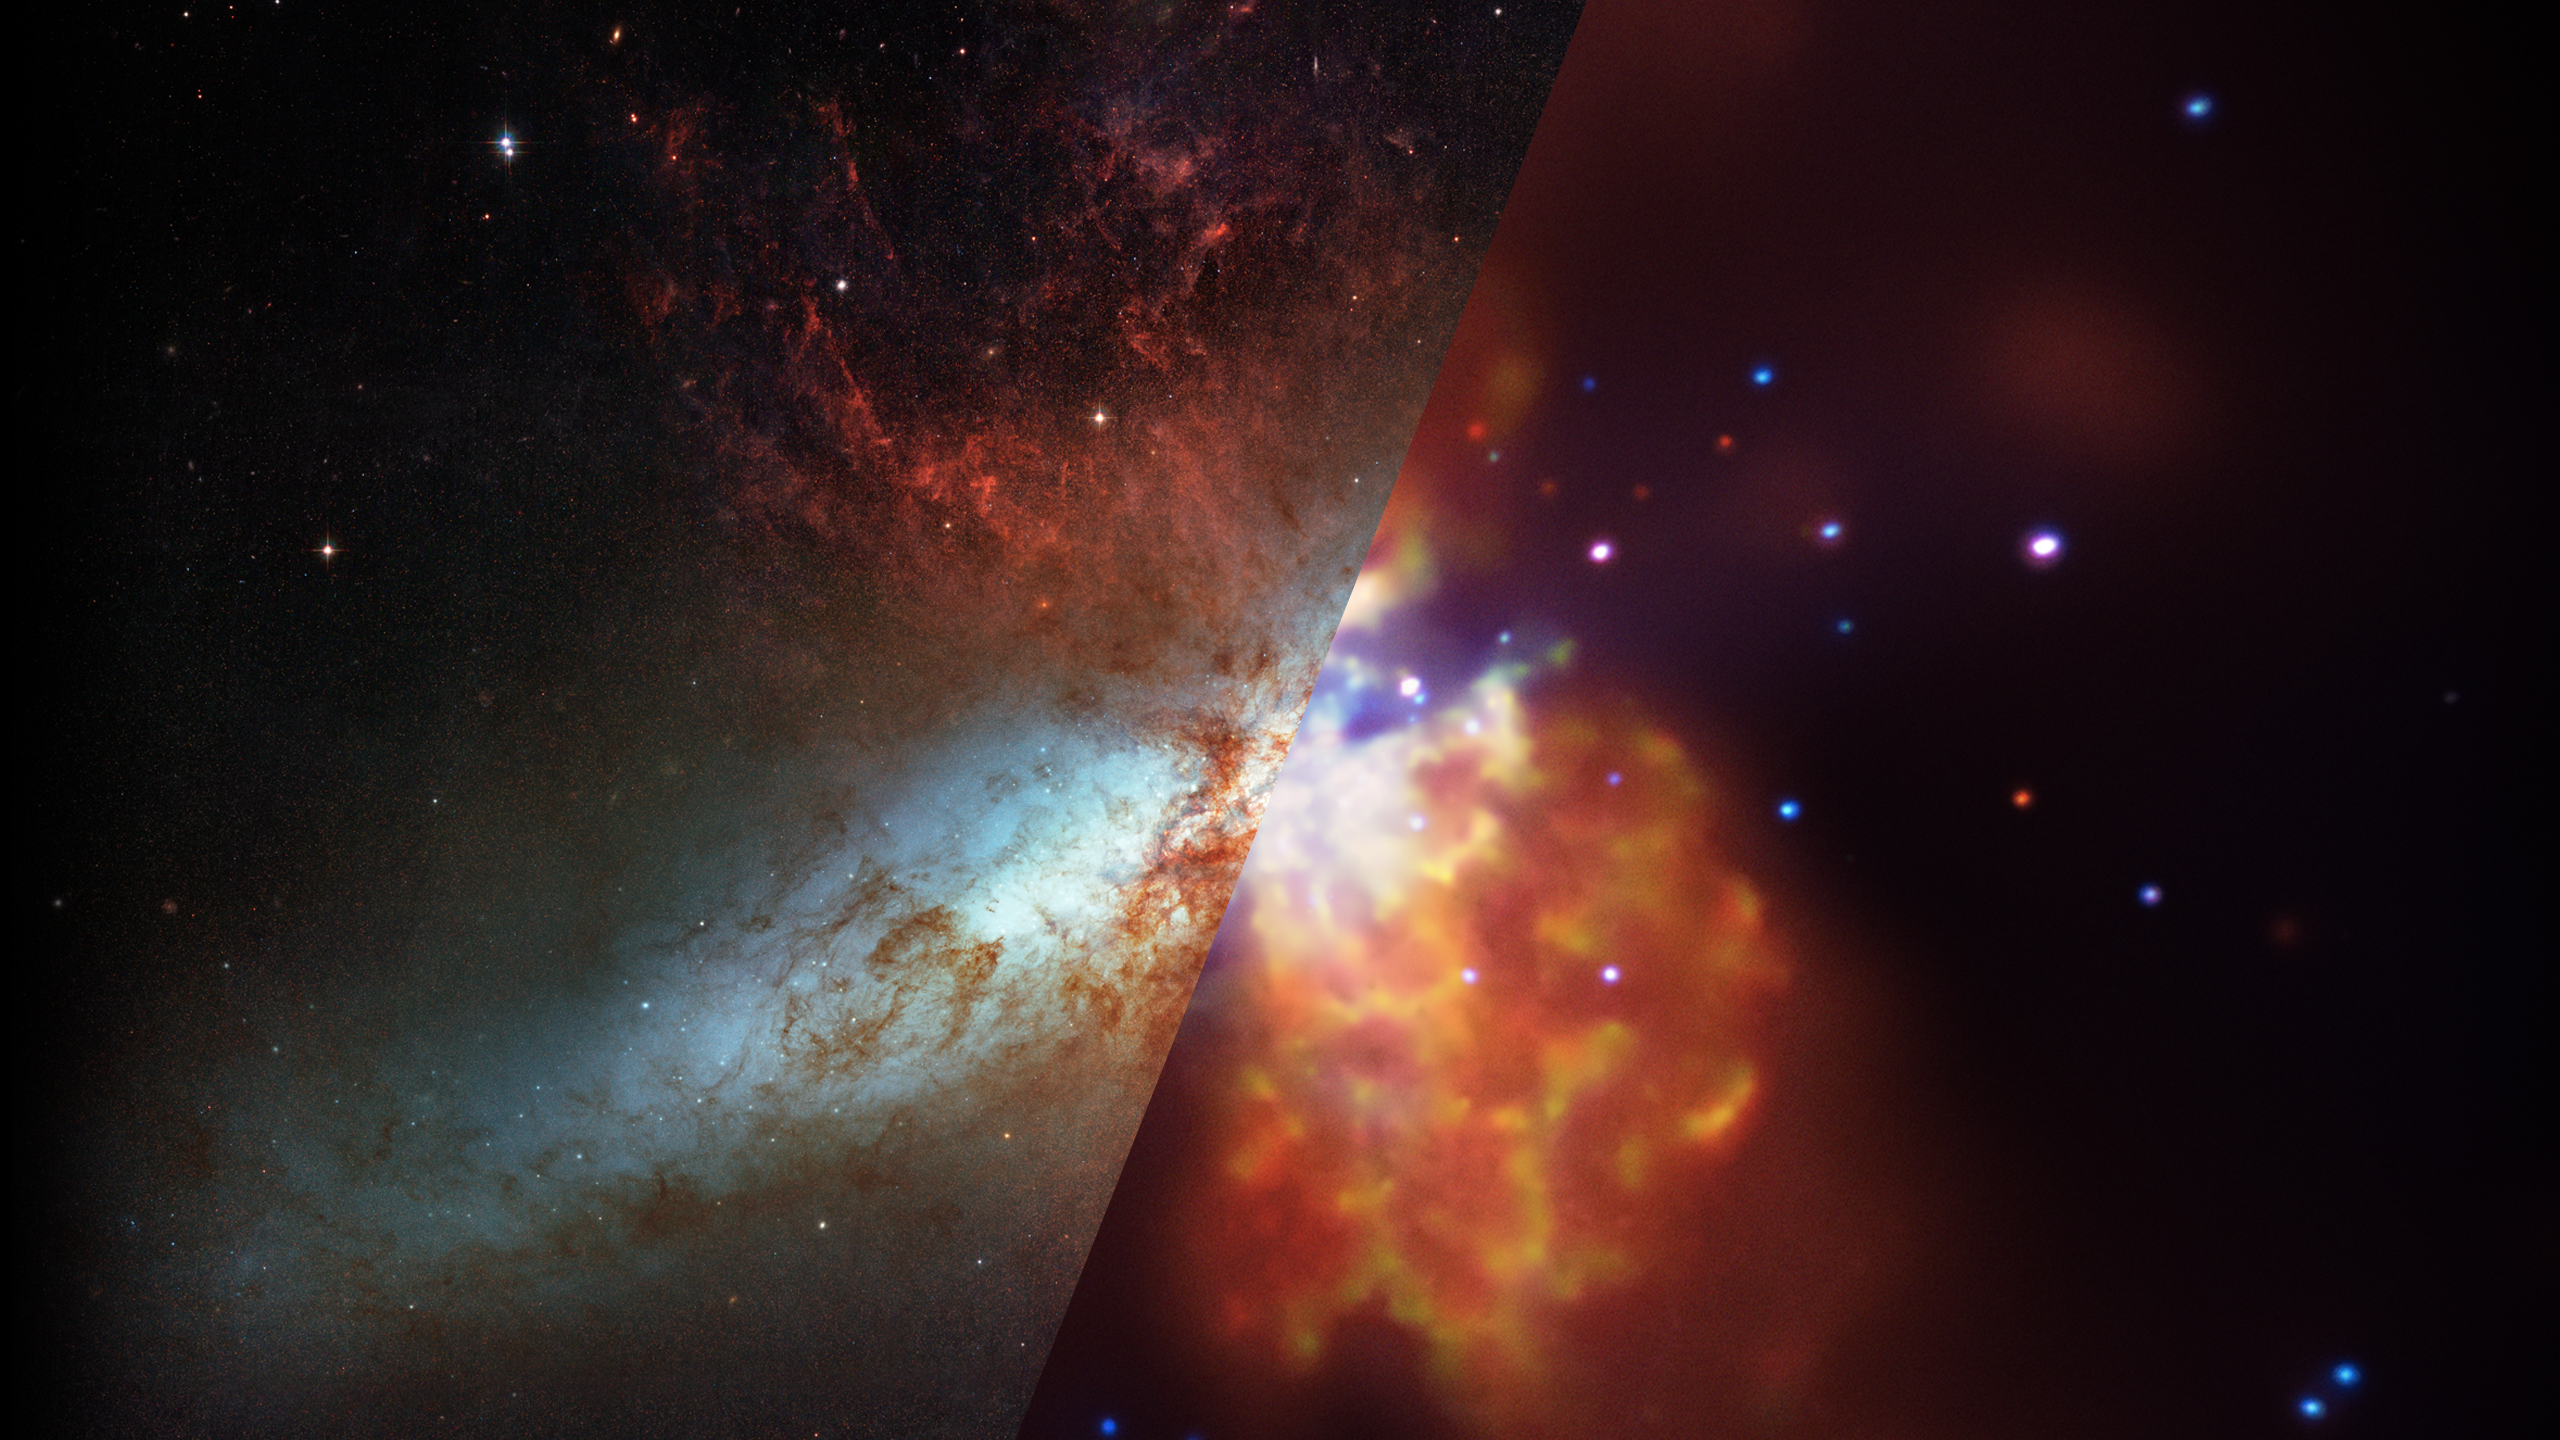

Infrared Universe: Cigar Galaxy (M82)

Messier 82 (M82), or the Cigar Galaxy, is an edge-on spiral undergoing a massive burst of star formation in its core. Many thousands of stars, and their surrounding gas and dust, have been stirred up. These stars are expelling violent winds that are blowing gas and dust out of the galaxy. The only hint of this in visible light are fountains of hot hydrogen gas streaming out of its disk. In infrared, the burst becomes clearer as we see massive amounts of dust also blowing out of the center.

Optical: In visible light the edge-on disk highlights the geysers of hot gas shooting out of M82's core.

Infrared: Infrared light lets us see this galaxy's full disk of stars and reveals volumes of dust (shown in red) carried along with the hot gas.
Credit: NASA, JPL-Caltech, C. Engelbracht (University of Arizona)

X-ray: Chandra's X-ray image reveals gas that has been heated to millions of degrees by the violent outflow.
Credit: NASA, CXC, JHU, D.Strickland

About the Infrared Universe Collection
The human eye can only see visible light, but objects give off a variety of wavelengths of light. To see an object as it truly exists, we would ideally look at its appearance through the full range of the electromagnetic spectrum. Telescopes show us objects as they appear emitting different energies of light, with each wavelength conveying unique information about the object. The Webb Space Telescope will study infrared light from celestial objects with much greater clarity and sensitivity than ever before. Explore the Infrared Universe.

Credit: Video: NASA, ESA, Gregory Bacon (STScI)